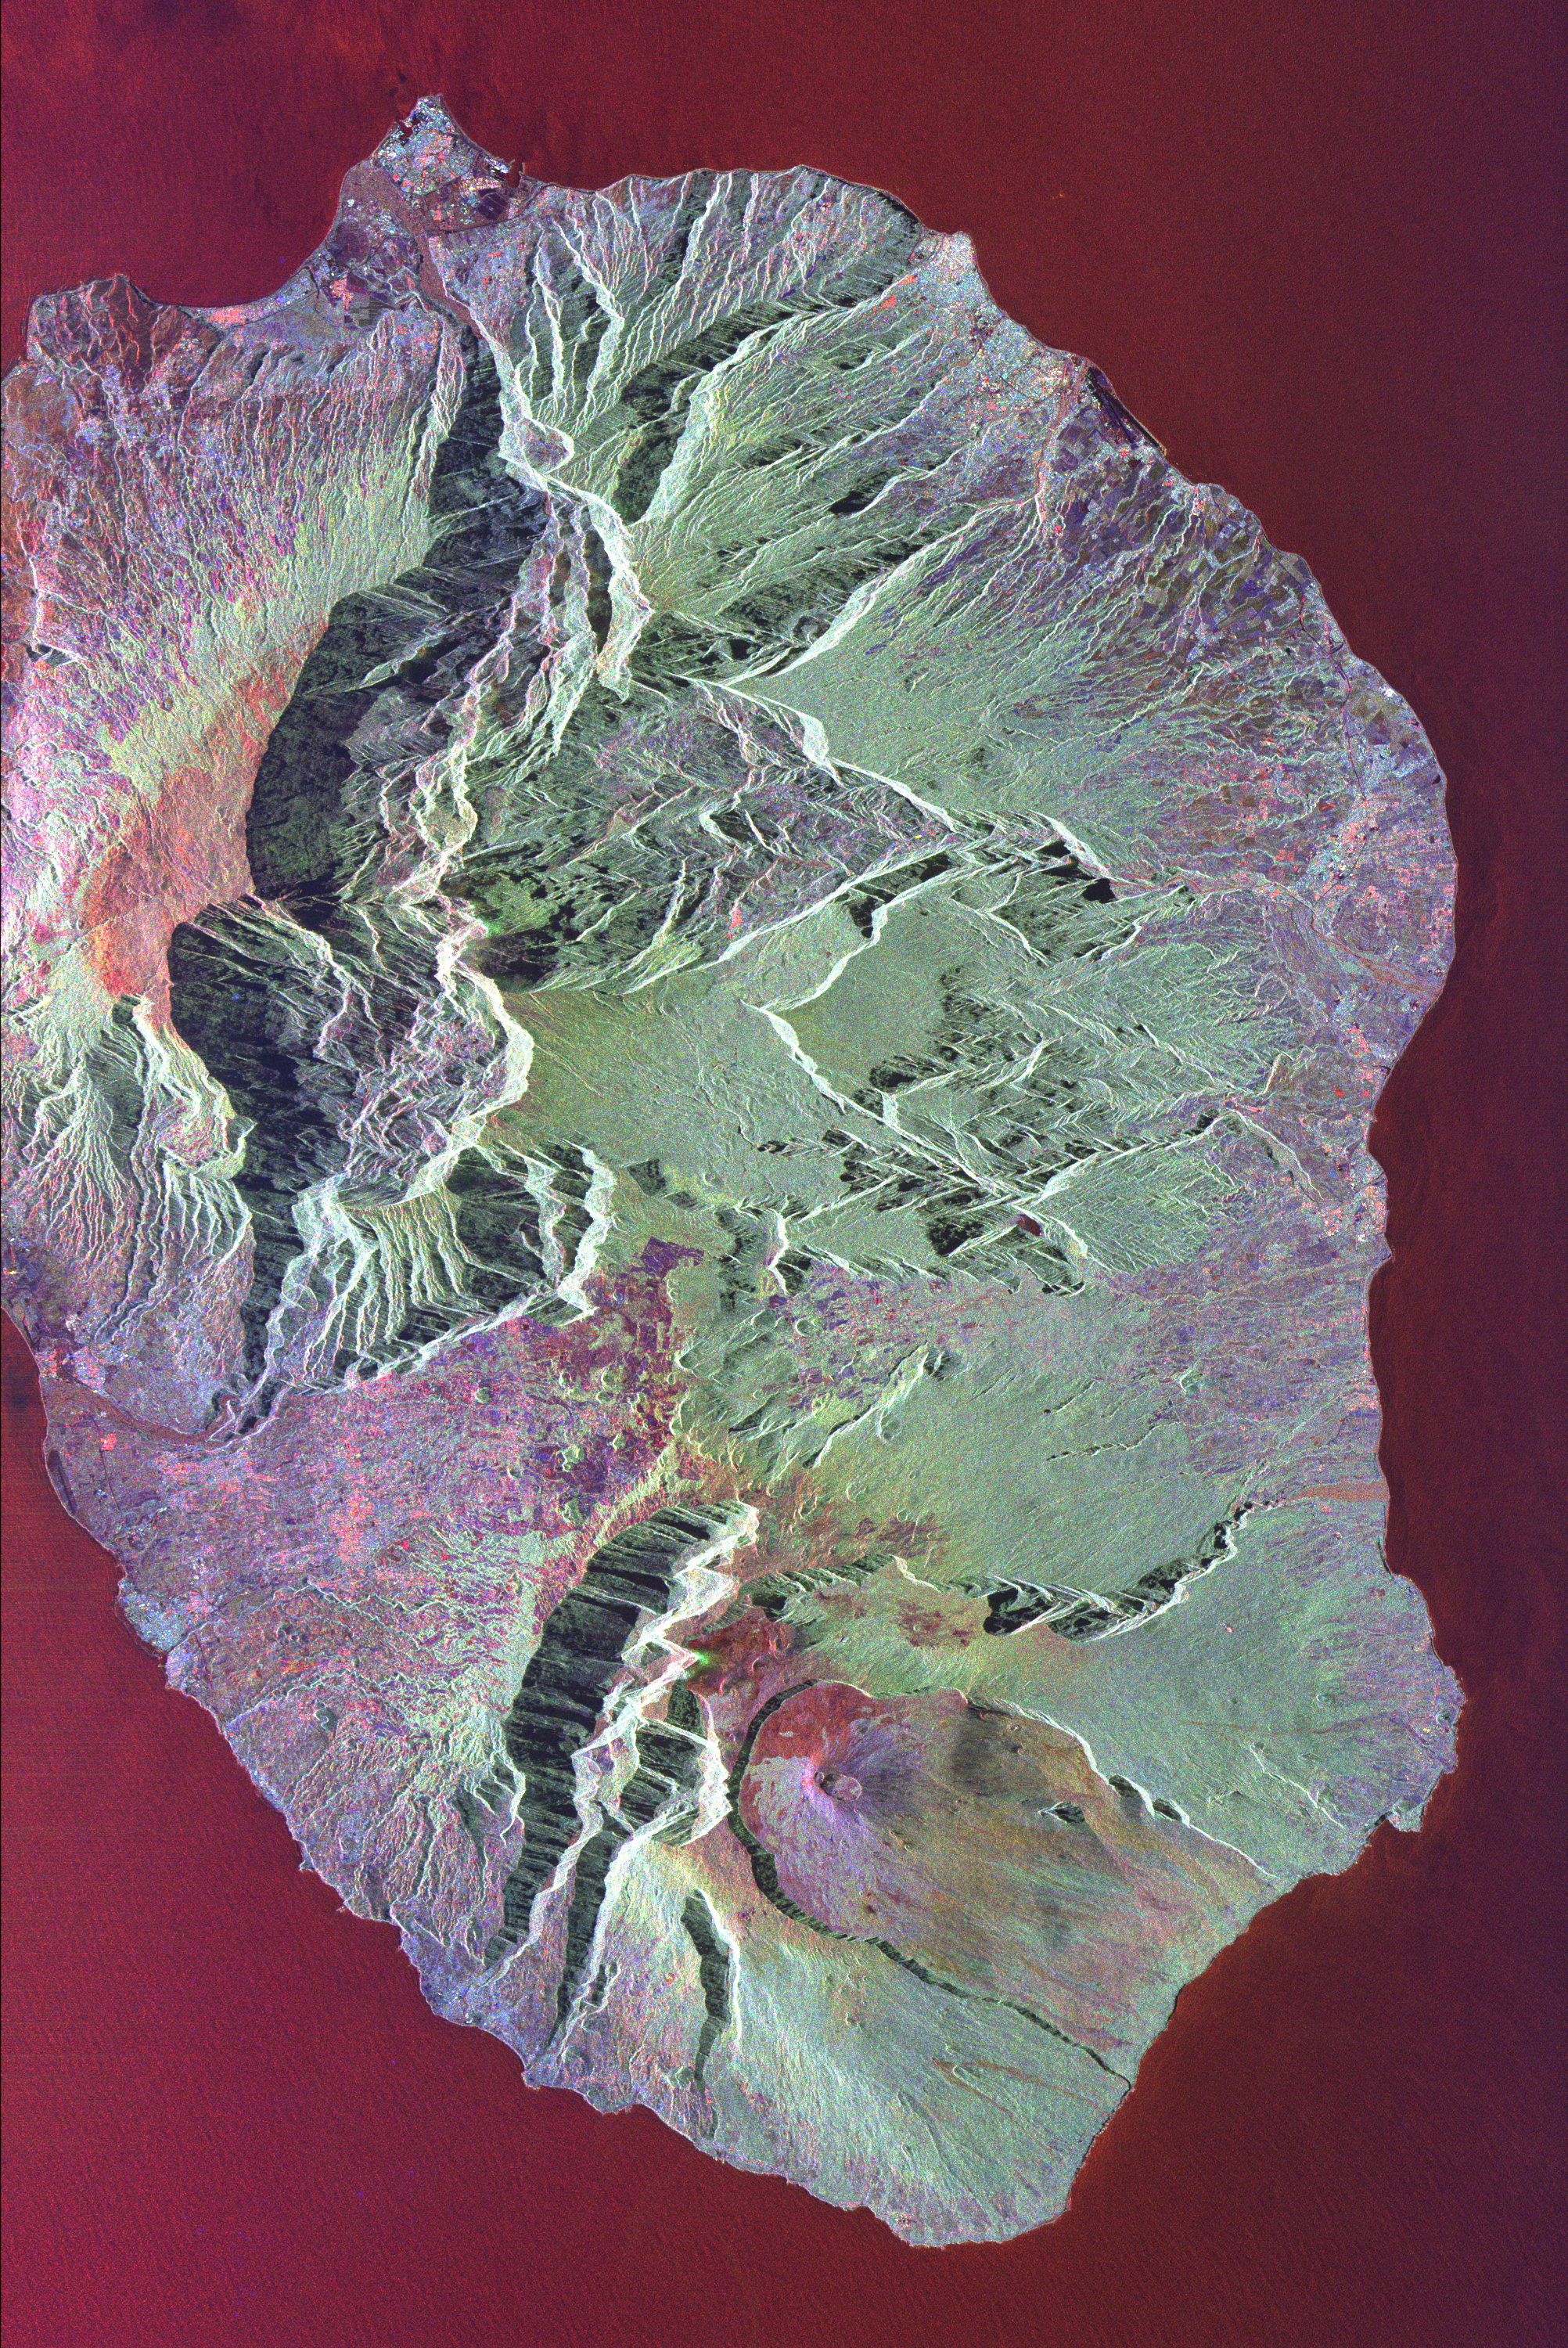

Space Radar Image of Reunion Island

This radar image shows the volcanic island of Reunion, about 700 km (434 miles) east of Madagascar in the southwest Indian Ocean. The southern half of the island is dominated by the active volcano, Piton de la Fournaise. This is one of the world’s most active volcanoes, with more than 100 eruptions in the last 300 years. The most recent activity occurred in the vicinity of Dolomieu Crater, shown in the lower center of the image within a horseshoe-shaped collapse zone. Recent lava flows appear in shades of red, purple and orange. Light green areas are heavily vegetated forest, while much of the purple area near the coast is farmland. The radar illumination is from the left side of the image and dramatically emphasizes the precipitous cliffs at the edges of the central canyons of the island. These canyons are remnants from the collapse of formerly active parts of the volcanoes that built the island.

This image was acquired by the Spaceborne Imaging Radar-C/X-Band Synthetic Aperture Radar (SIR-C/X-SAR) aboard the space shuttle Endeavour on October 5, 1994. The image is centered at 21.2 degrees south latitude, 55.6 degrees east longitude. The area shown is approximately 50 km by 80 km (31 miles by 50 miles). North is toward the upper right. Colors are assigned to different frequencies and polarizations of the radar as follows: red is L-band horizontally transmitted, vertically received; green is L-band horizontally transmitted, vertically received; and blue is C-band horizontally transmitted, vertically received. SIR-C/X-SAR, a joint mission of the German, Italian and United States space agencies, is part of NASA’s Mission to Planet Earth.

Credit: NASA/JPL